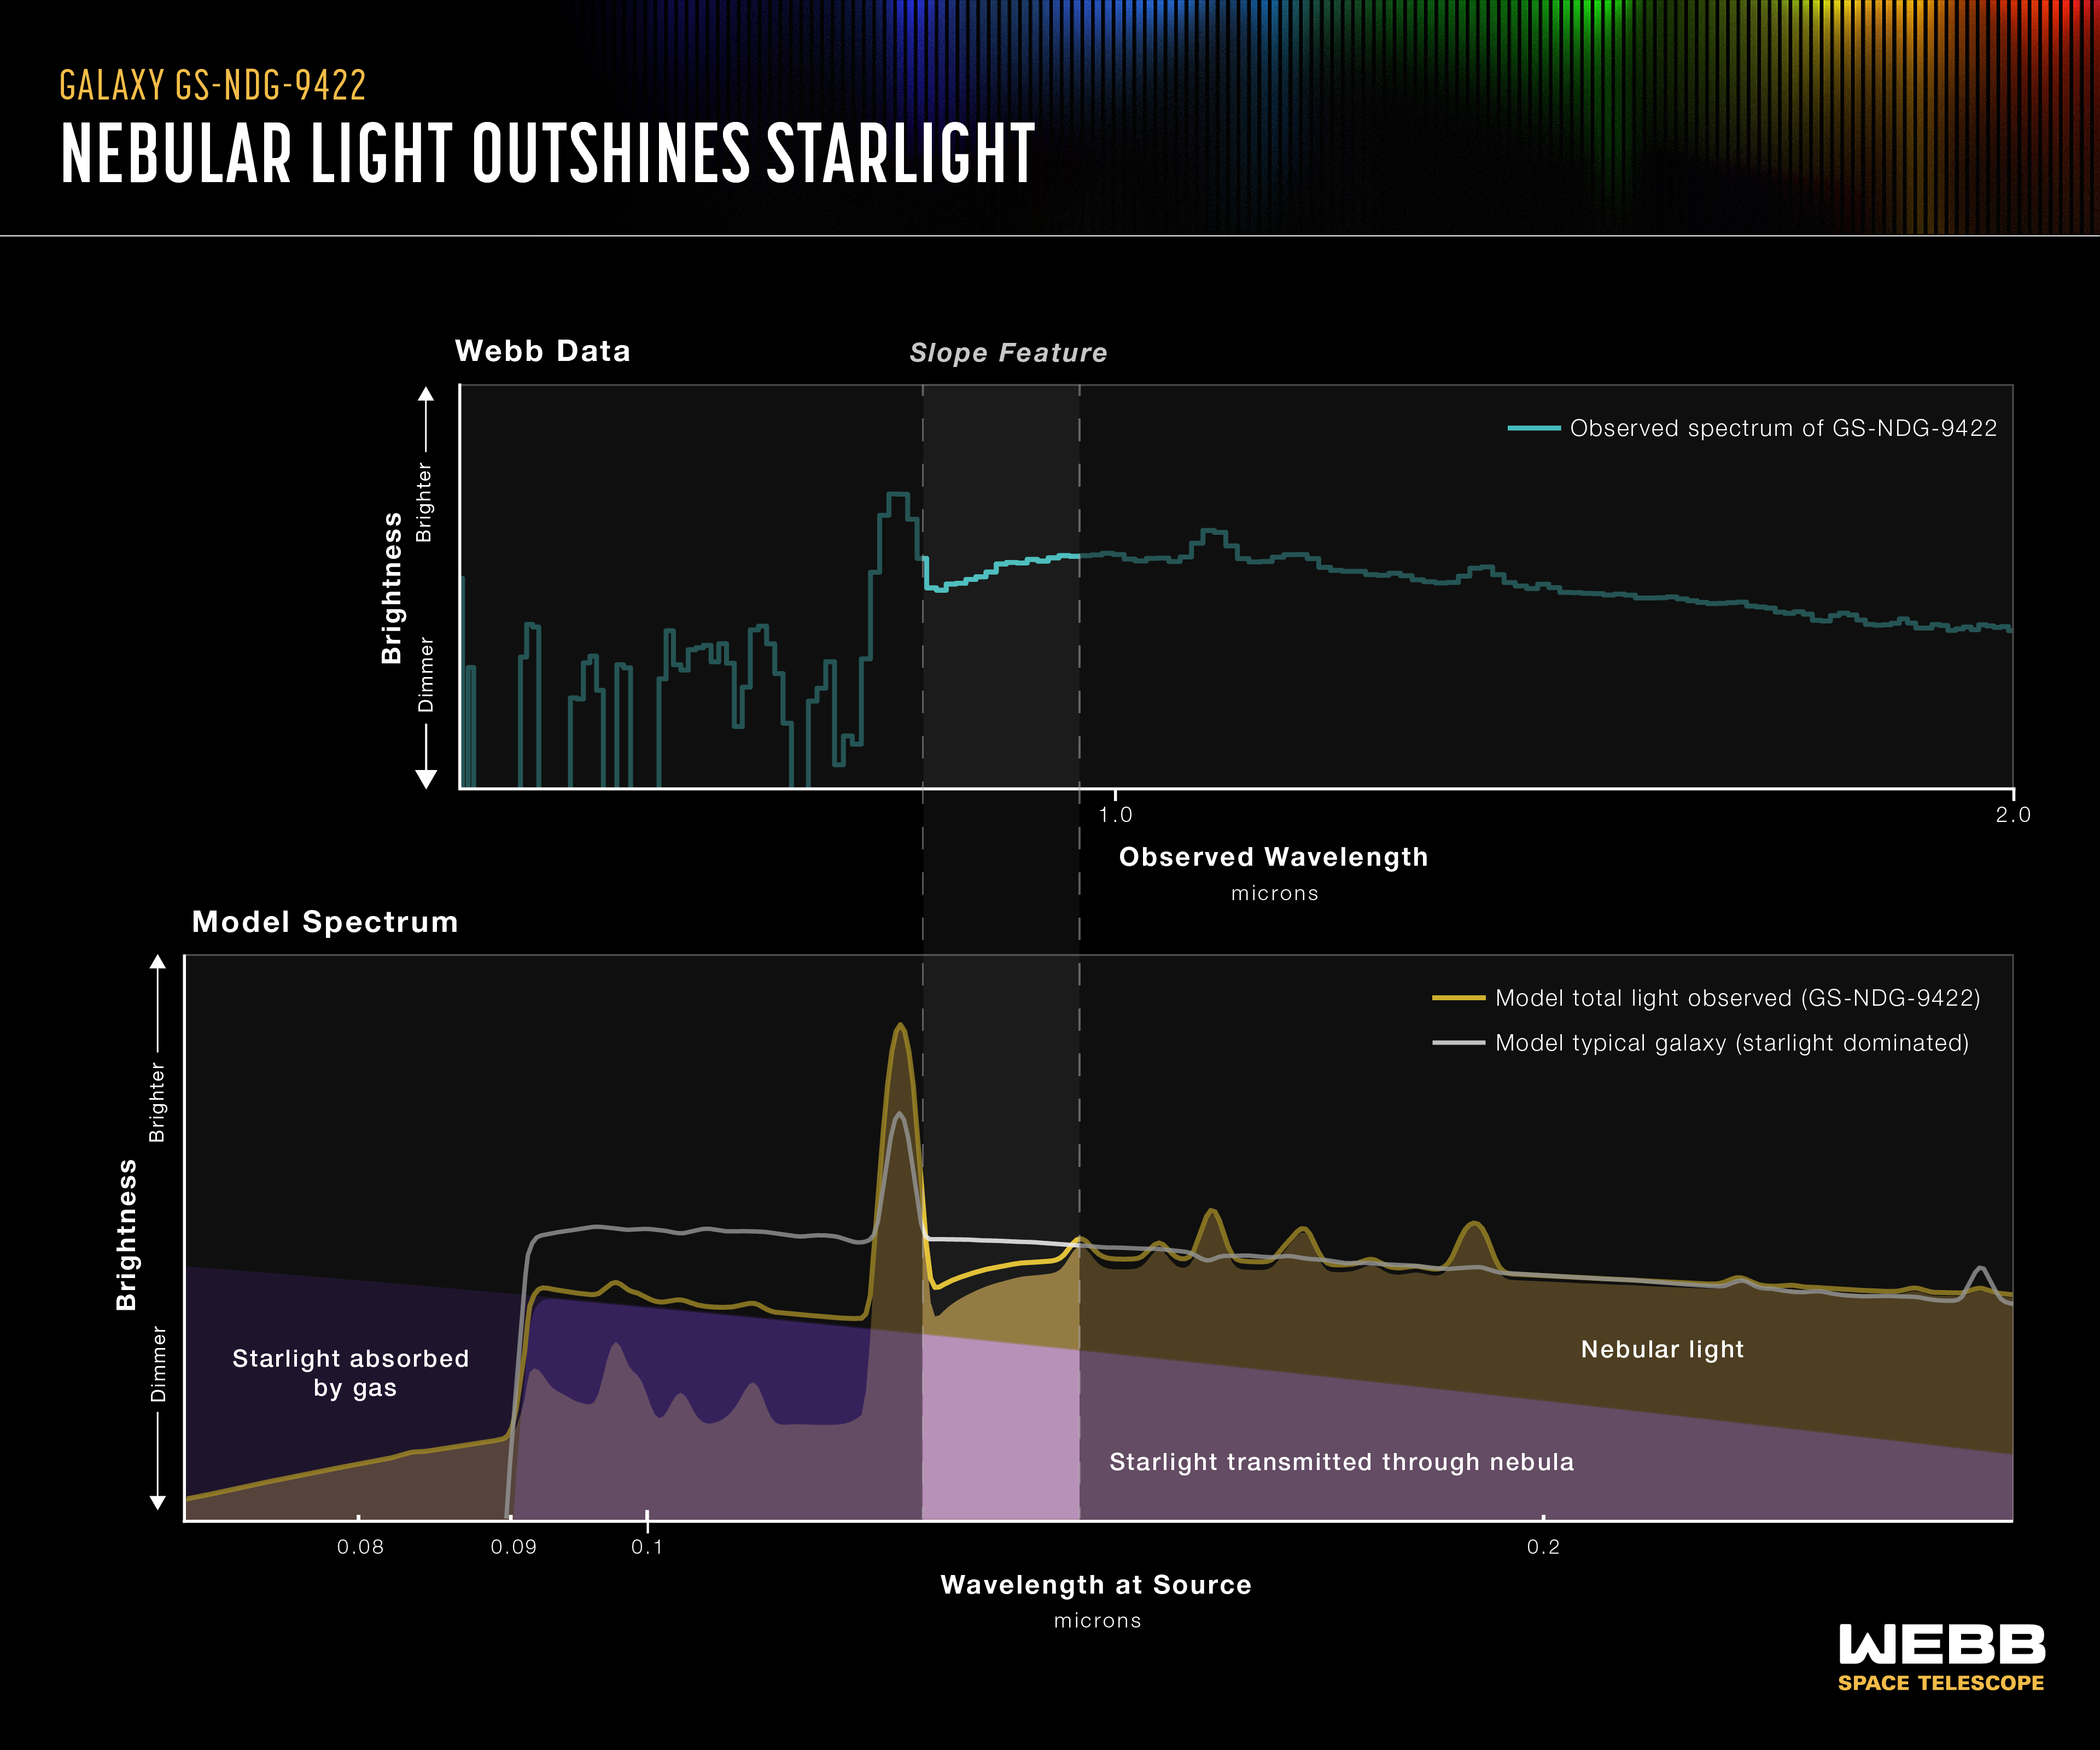

Galaxy GS-NDG-9422 Spectrum (NIRSpec)

This comparison of the data collected by the James Webb Space Telescope with a computer model prediction highlights the same sloping feature that first caught the eye of astronomer Alex Cameron, lead researcher of a new study published in Monthly Notices of the Royal Astronomical Society.

The bottom graphic compares what astronomers would expect to see in a "typical" galaxy, with its light coming predominantly from stars (white line), with a theoretical model of light coming from hot nebular gas, outshining stars (yellow line). The model comes from Cameron’s collaborator, theoretical astronomer Harley Katz, and together they realized the similarities between the model and Cameron's Webb observations of galaxy GS-NDG-9422 (top). The unusual downturn of the galaxy's spectrum, leading to an exaggerated spike in neutral hydrogen, is nearly a perfect match to Katz’s model of a spectrum dominated by super-heated gas.

While this is still only one example, Cameron, Katz, and their fellow researchers think the conclusion that galaxy GS-NDG-9422 is dominated by nebular light, rather than starlight, is their strongest jumping-off point for future investigation. They are looking for more galaxies around the same one-billion-year mark in the universe’s history, hoping to find more examples of a new type of galaxy, a missing link in the history of galactic evolution.

Credit: Illustration: NASA, ESA, CSA, Leah Hustak (STScI)